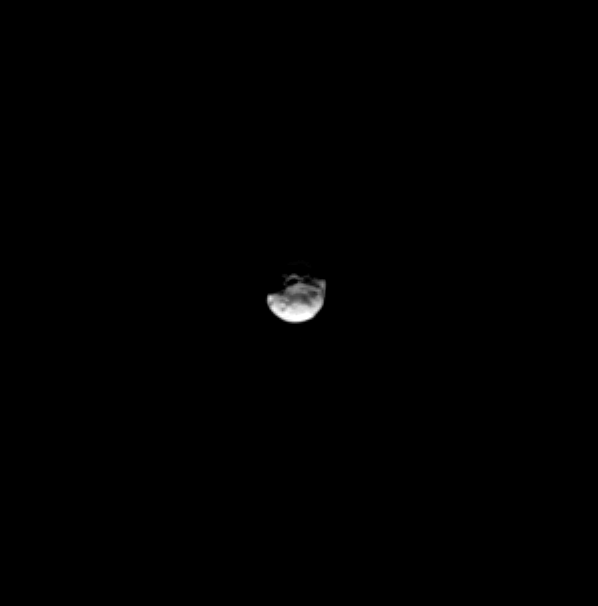

Janus’ Pole Crater

A large crater on Saturn’s tiny moon Janus is distinctly visible in this Cassini spacecraft image.

Lit terrain seen here is on the leading hemisphere of Janus (179 kilometers, or 111 miles across). North on Janus is up and rotated 7 degrees to the left.

The image was taken in visible light with the Cassini spacecraft narrow-angle camera on March 5, 2009. The view was acquired at a distance of approximately 1.1 million kilometers (684,000 miles) from Janus and at a Sun-Janus-spacecraft, or phase, angle of 53 degrees. Resolution in the original image was 6 kilometers (4 miles) per pixel. The image has been magnified by a factor of two to aid visibility.

The Cassini-Huygens mission is a cooperative project of NASA, the European Space Agency and the Italian Space Agency. The Jet Propulsion Laboratory, a division of the California Institute of Technology in Pasadena, manages the mission for NASA’s Science Mission Directorate, Washington, D.C. The Cassini orbiter and its two onboard cameras were designed, developed and assembled at JPL. The imaging operations center is based at the Space Science Institute in Boulder, Colo.

Credit: NASA/JPL/Space Science Institute